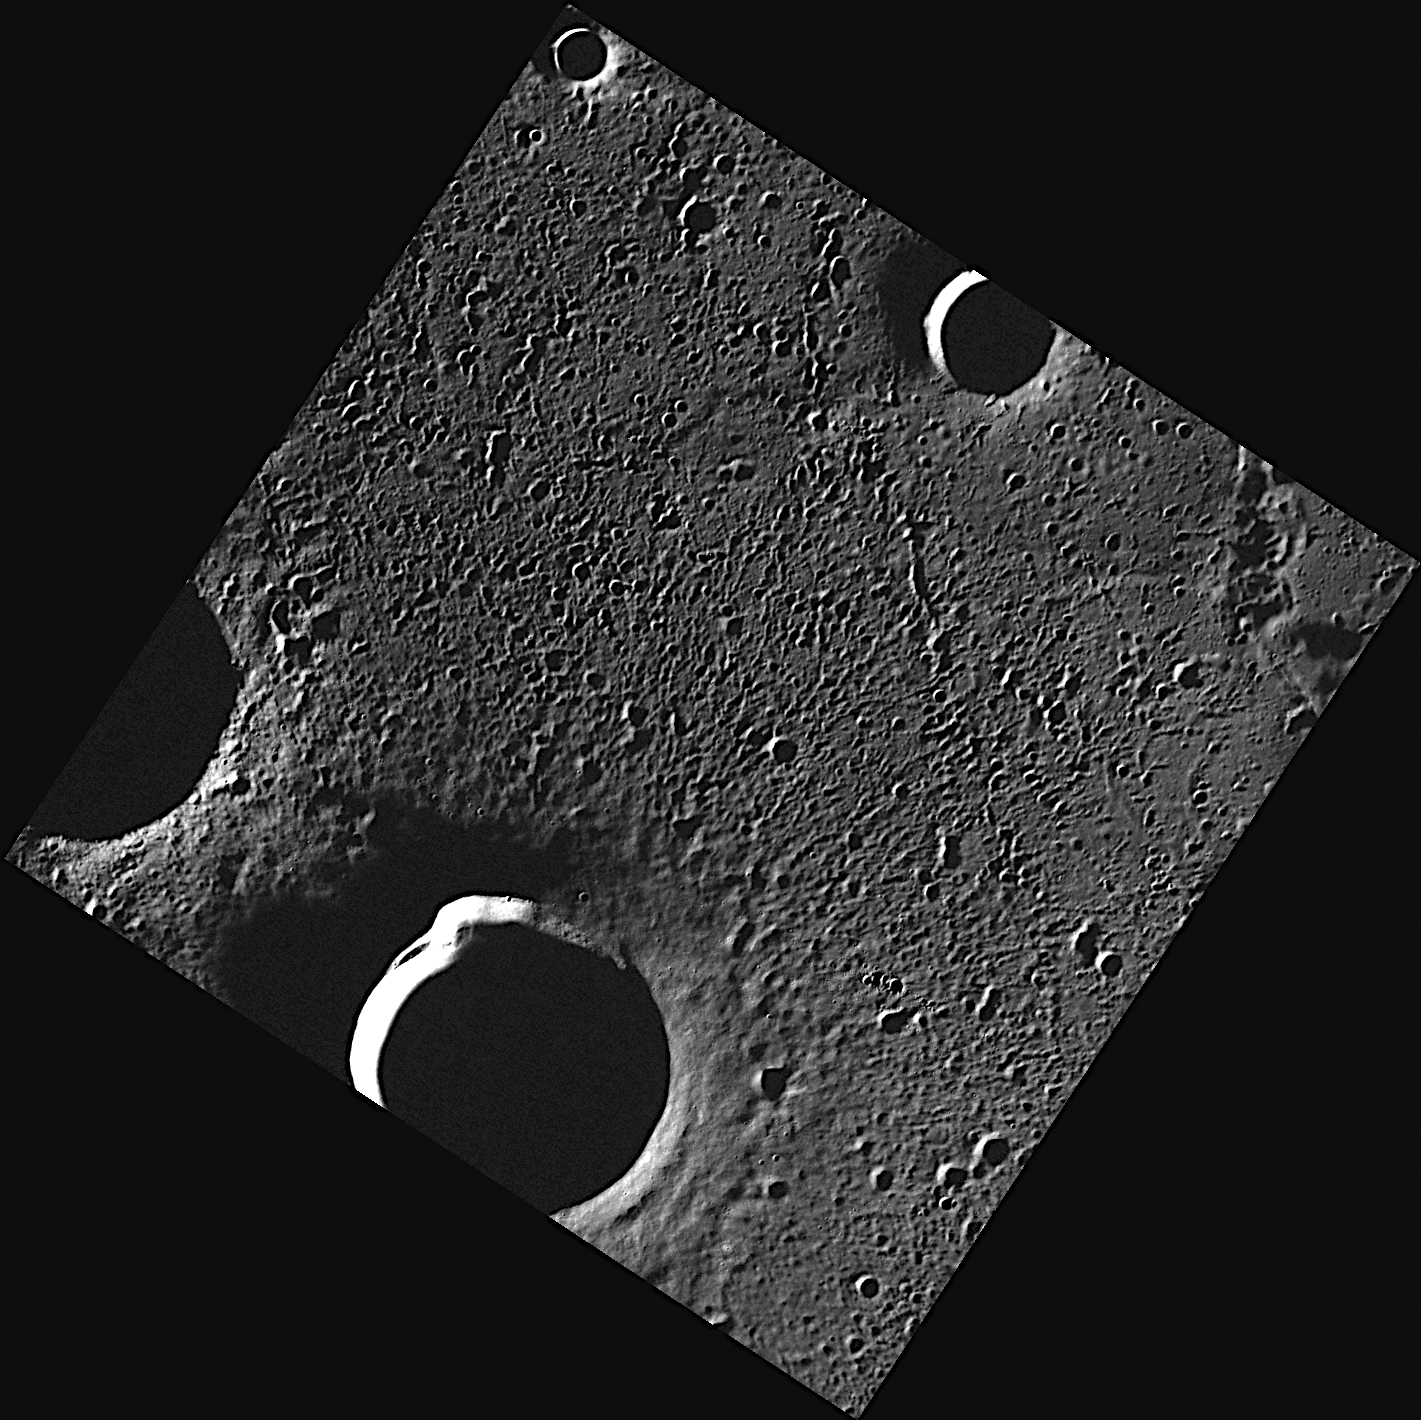

Radar-bright Craters in Goethe

This image shows a small portion of the floor of Goethe basin. Both the dark crater near the bottom of the image and the crater extending out the left corner of the image are known to host radar-bright features. The radar-bright features may be due to water ice that is stable in the permanently shadowed interiors of these craters.

This image was acquired as part of MDIS’s high-resolution surface morphology base map. The surface morphology base map will cover more than 90% of Mercury’s surface with an average resolution of 250 meters/pixel (0.16 miles/pixel or 820 feet/pixel). Images acquired for the surface morphology base map typically have off-vertical Sun angles (i.e., high incidence angles) and visible shadows so as to reveal clearly the topographic form of geologic features.

The MESSENGER spacecraft is the first ever to orbit the planet Mercury, and the spacecraft’s seven scientific instruments and radio science investigation are unraveling the history and evolution of the Solar System’s innermost planet. Visit the Why Mercury? section of this website to learn more about the key science questions that the MESSENGER mission is addressing. During the one-year primary mission, MDIS is scheduled to acquire more than 75,000 images in support of MESSENGER’s science goals.

Date acquired: August 19, 2011
Image Mission Elapsed Time (MET): 222275250
Image ID: 652832
Instrument: Wide Angle Camera (WAC) of the Mercury Dual Imaging System (MDIS)
WAC filter: 7 (748 nanometers)
Center Latitude: 83.35°
Center Longitude: 320.4° E
Resolution: 82 meters/pixel
Scale: The dark crater near the bottom center of the image is 27 kilometers (17 miles) in diameter
Incidence Angle: 86.3°
Emission Angle: 0.1°
Phase Angle: 86.2°

These images are from MESSENGER, a NASA Discovery mission to conduct the first orbital study of the innermost planet, Mercury. For information regarding the use of images, see the MESSENGER image use policy.

Credit: NASA/Johns Hopkins University Applied Physics Laboratory/Carnegie Institution of Washington